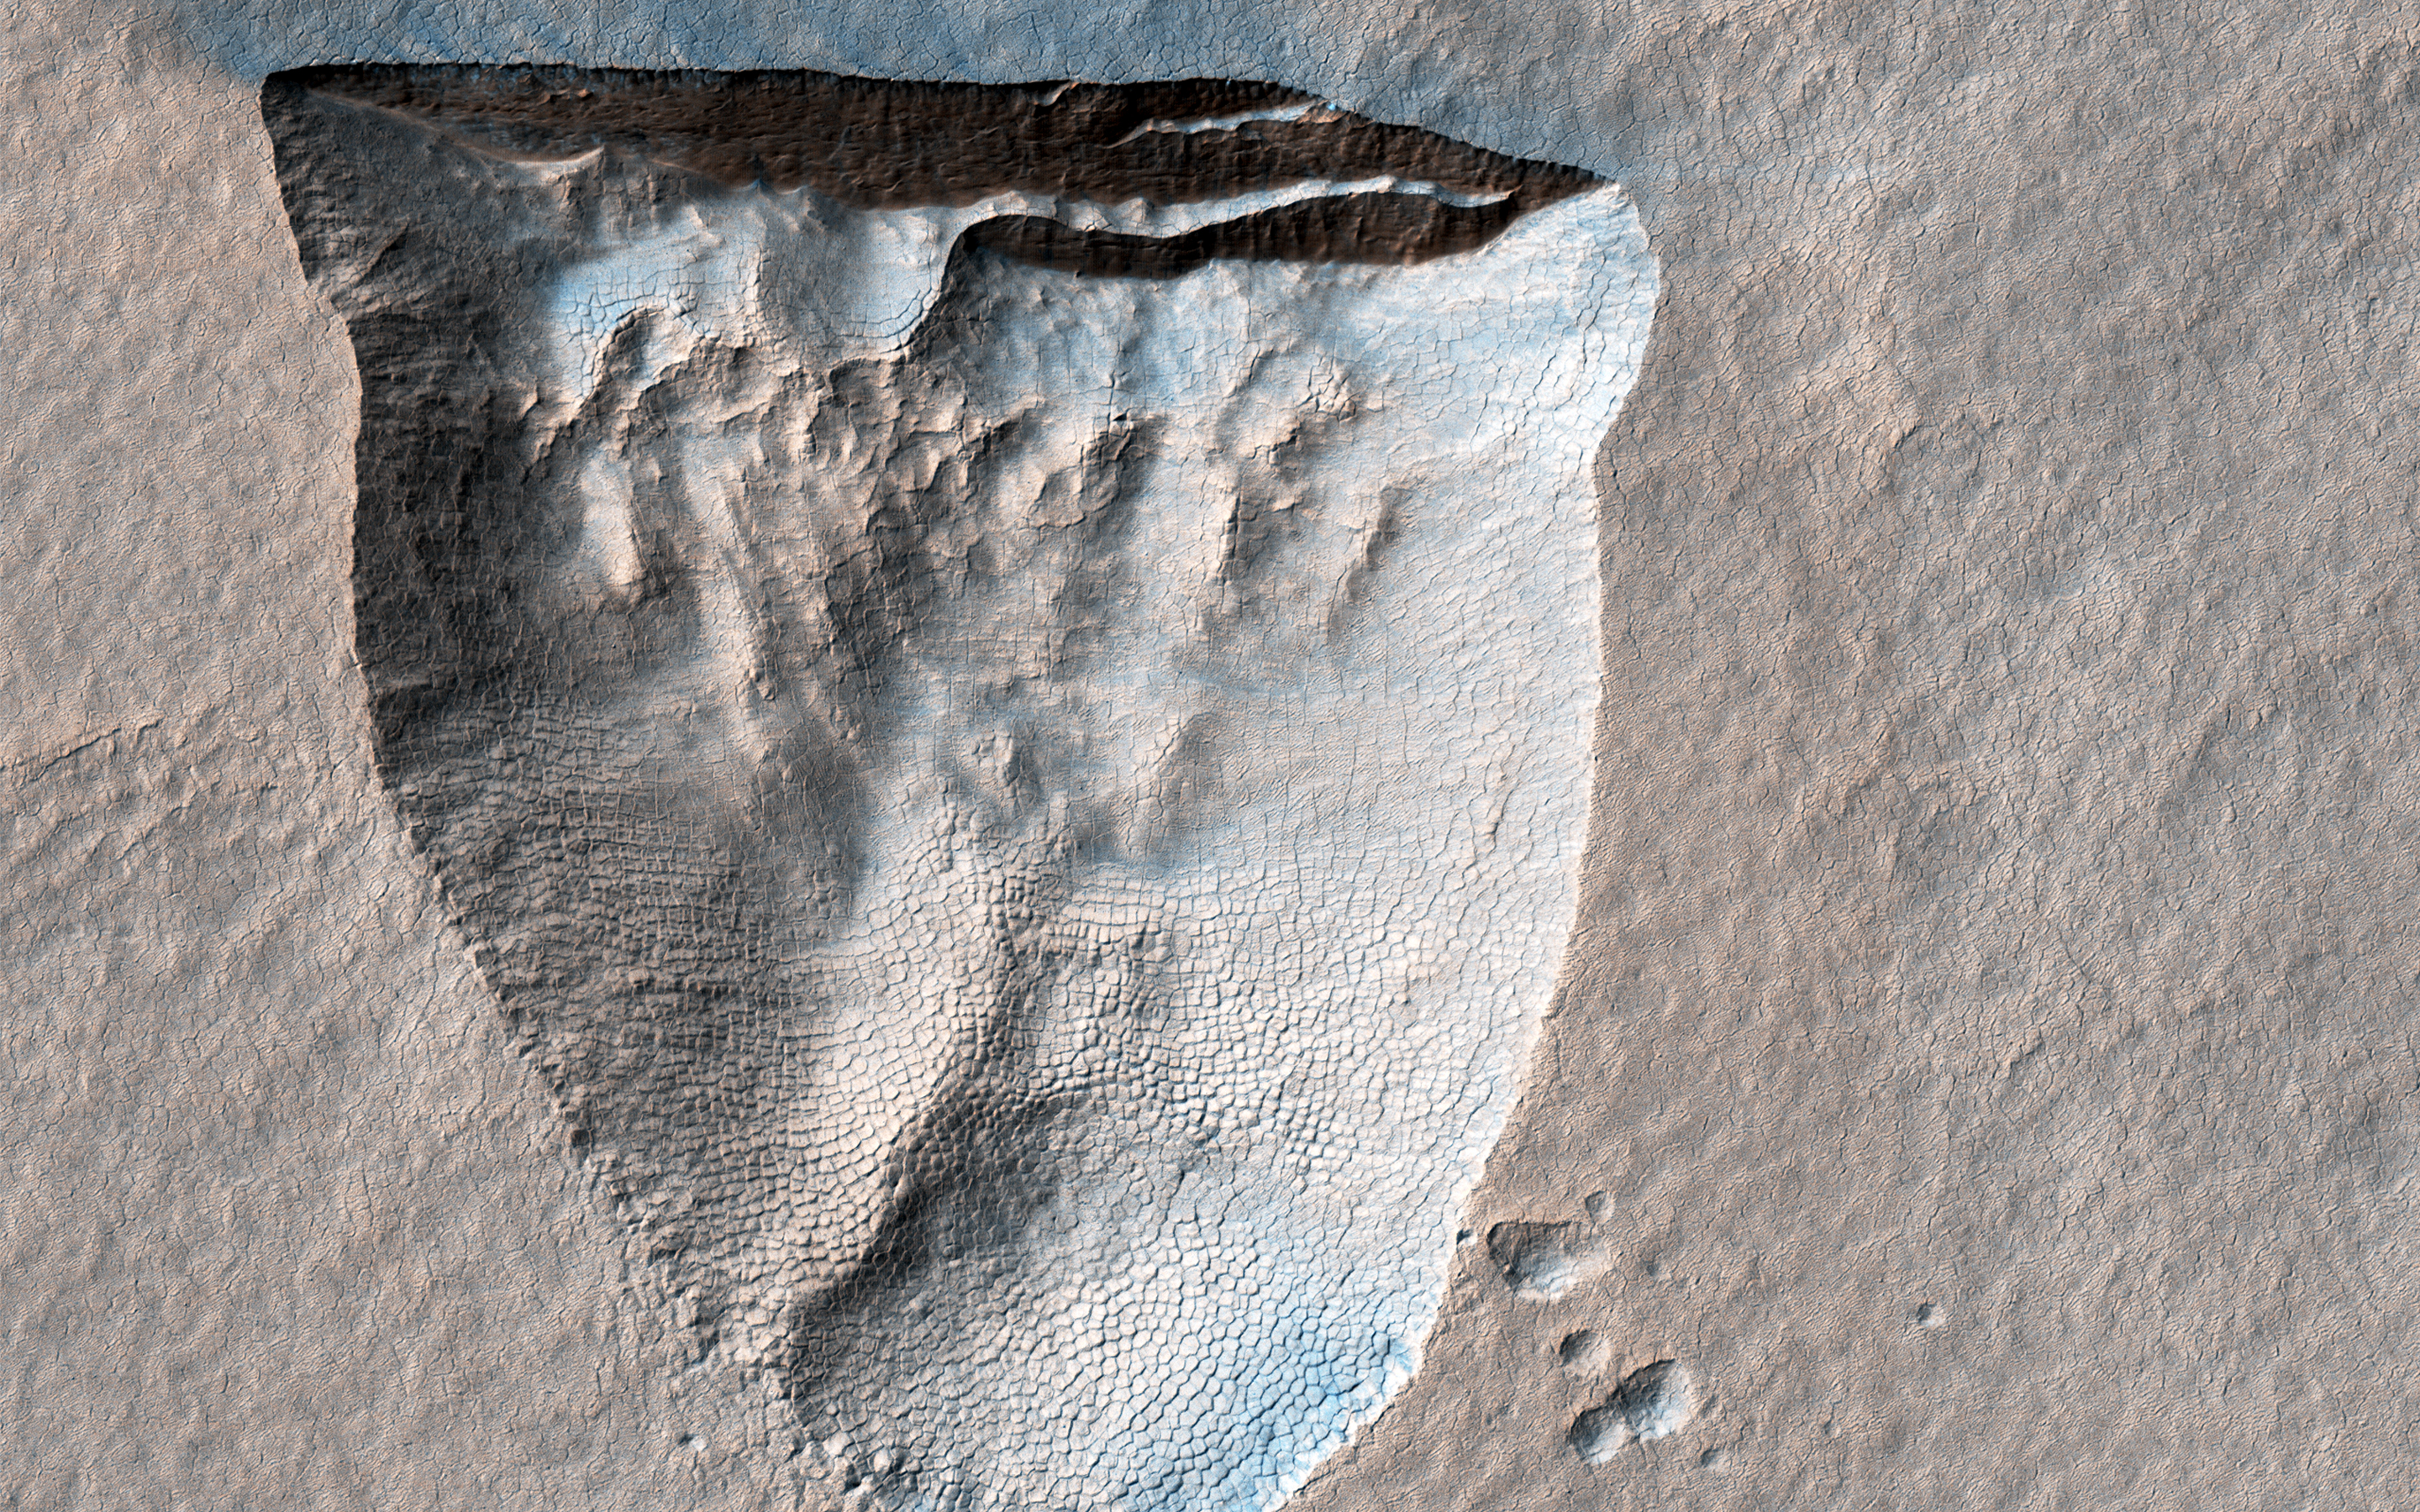

An Icy Scarp in the Southern Mid-latitudes

This enhanced color cutout shows a pit about 600 meters across that is bounded by a steep scarp on its northern side. Similar scarps in the southern mid-latitudes are known to expose water ice that extends to within a couple meters of the surface.

The ice appears to be slowly sublimating into the atmosphere, causing the scarps to retreat towards the equator (up in the cutout) and enlarge the pits. This is the first HiRISE image of this particular scarp, acquired as part of an ongoing campaign to monitor the evolution of these formations that may provide an easily accessible source of water for future human explorers.

The darker, bluer streaks extending away from the top of the scarp may have been caused by winds blowing sand out of the pit and/or removing brighter dust from the surface.

The map is projected here at a scale of 25 centimeters (9.8 inches) per pixel. (The original image scale is 25.3 centimeters [10.0 inches] per pixel [with 1 x 1 binning]; objects on the order of 76 centimeters [29.9 inches] across are resolved.) North is up.

The University of Arizona, in Tucson, operates HiRISE, which was built by Ball Aerospace & Technologies Corp., in Boulder, Colorado. NASA’s Jet Propulsion Laboratory, a division of Caltech in Pasadena, California, manages the Mars Reconnaissance Orbiter Project for NASA’s Science Mission Directorate, Washington.

Credit: NASA/JPL-Caltech/University of Arizona